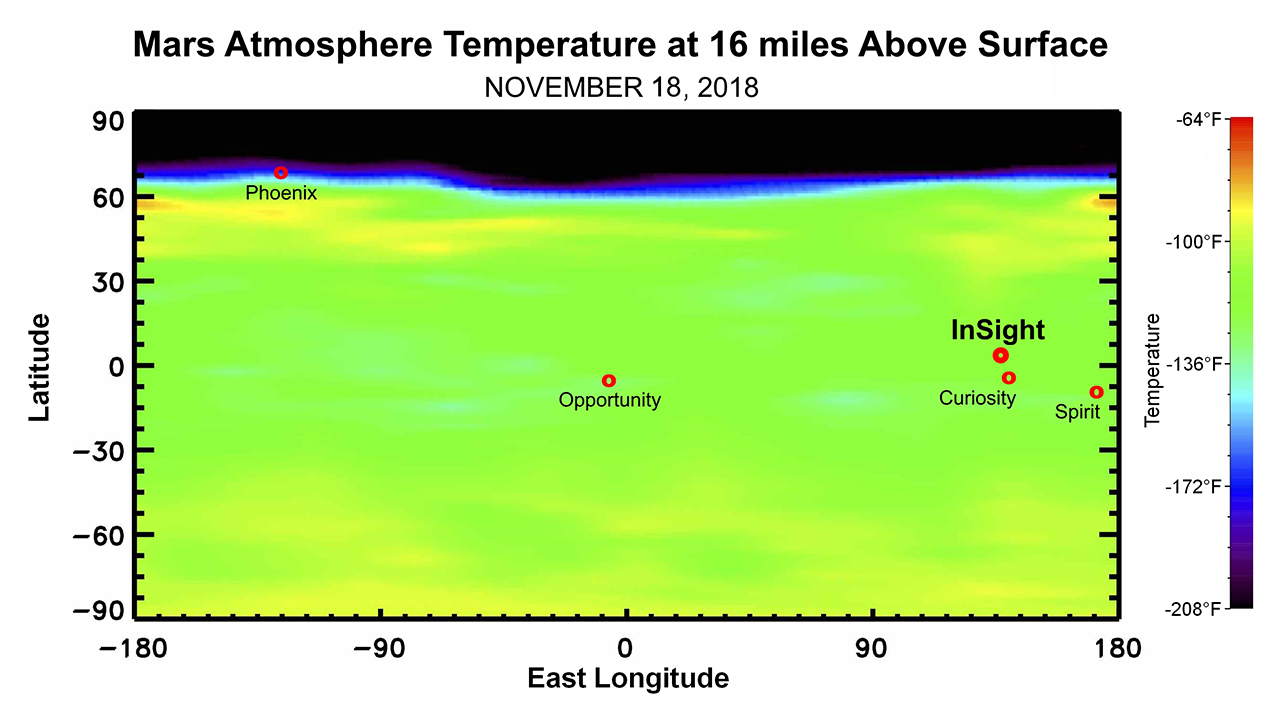

Martian Weather Forecast for InSight Landing

This map shows the temperature of the Martian atmosphere 16 miles above the surface. The data were taken on Nov. 18, 2018, by NASA’s Mars Reconnaissance Orbiter, about one week before NASA’s InSight lander is scheduled to touch down on the Martian surface. The temperature indicates to mission scientists the amount of dust activity in the atmosphere. The map shows a range of latitudes, with temperatures clearly dropping near the planet’s north pole. The landing locations of various NASA Mars landers are shown for context.

The data used to generate the map come from the Mars Climate Sounder instrument on MRO.

NASA’s Jet Propulsion Laboratory, a division of Caltech in Pasadena, California, manages the Mars Reconnaissance Orbiter Project for NASA’s Science Mission Directorate, Washington, and leads the Mars Climate Sounder investigation.

Credit: NASA/JPL-Caltech